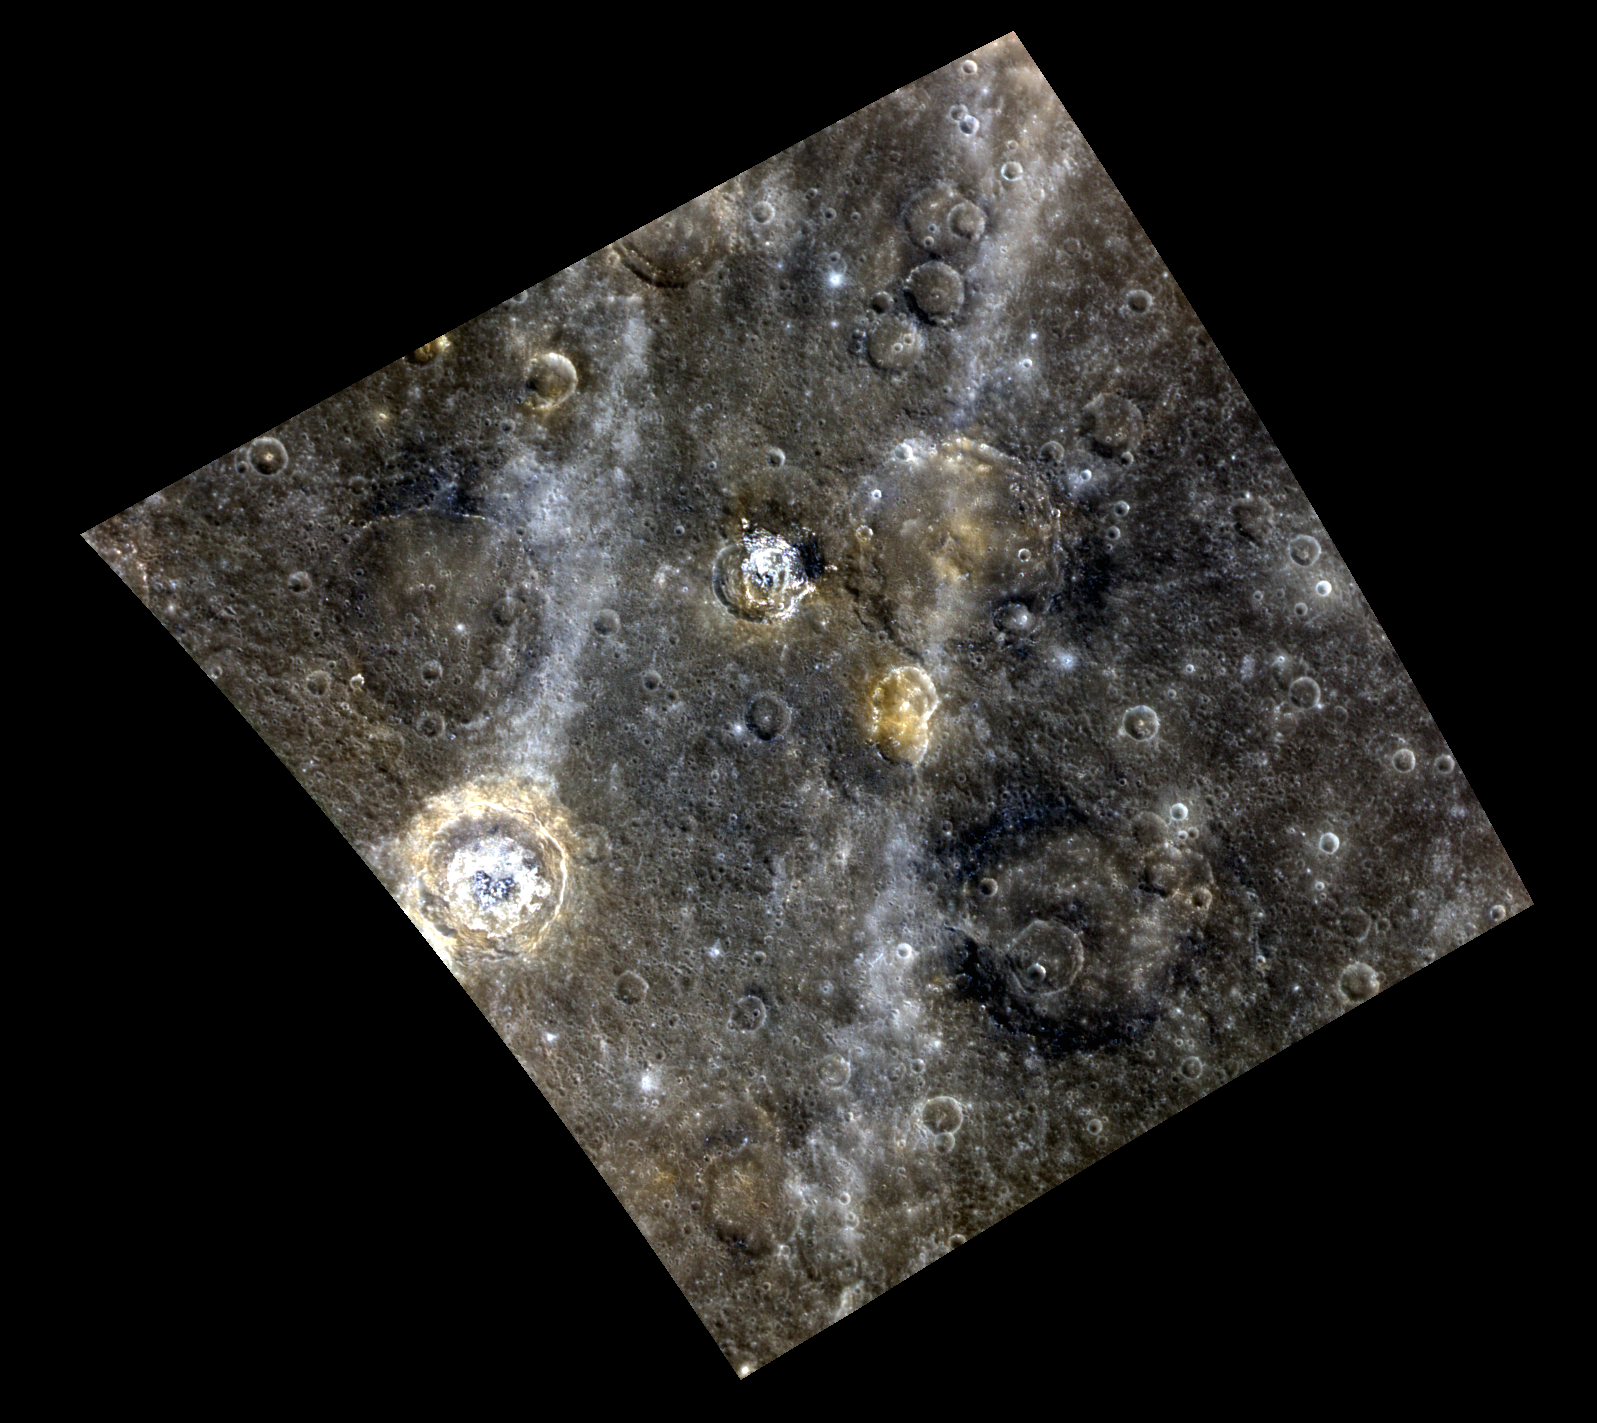

A Colorful Complex

A colorful view of a complex region is shown in this image. The high-reflectance and hollow-filled floor of de Graft crater is visible at center left, and a similar high-reflectance smaller crater is located to the northeast. Streaking across the scene from north to south are rays from Hokusai crater, located over 1,500 km away.

This image was acquired as a high-resolution targeted observation. Targeted observations are images of a small area on Mercury’s surface at resolutions much higher than the 250-meter/pixel (820 feet/pixel) morphology base map or the 1-kilometer/pixel (0.6 miles/pixel) color base map. It is not possible to cover all of Mercury’s surface at this high resolution during MESSENGER’s one-year mission, but several areas of high scientific interest are generally imaged in this mode each week.

Date acquired: September 22, 2011
Image Mission Elapsed Time (MET): 225143097, 225143117, 225143101
Image ID: 790098, 790103, 790099
Instrument: Wide Angle Camera (WAC) of the Mercury Dual Imaging System (MDIS)
WAC filters: 9, 7, 6 (996, 748, 433 nanometers) in red, green, and blue
Center Latitude: 24.00°
Center Longitude: 6.67° E
Resolution: 421 meters/pixel
Scale: De Graft crater is approximately 68 km (42 miles) in diameter
Incidence Angle: 26.8°
Emission Angle: 22.5°
Phase Angle: 39.3°

The MESSENGER spacecraft is the first ever to orbit the planet Mercury, and the spacecraft’s seven scientific instruments and radio science investigation are unraveling the history and evolution of the Solar System’s innermost planet. Visit the Why Mercury? section of this website to learn more about the key science questions that the MESSENGER mission is addressing. During the one-year primary mission, MDIS is scheduled to acquire more than 75,000 images in support of MESSENGER’s science goals.

These images are from MESSENGER, a NASA Discovery mission to conduct the first orbital study of the innermost planet, Mercury. For information regarding the use of images, see the MESSENGER image use policy.

Credit: NASA/Johns Hopkins University Applied Physics Laboratory/Carnegie Institution of Washington